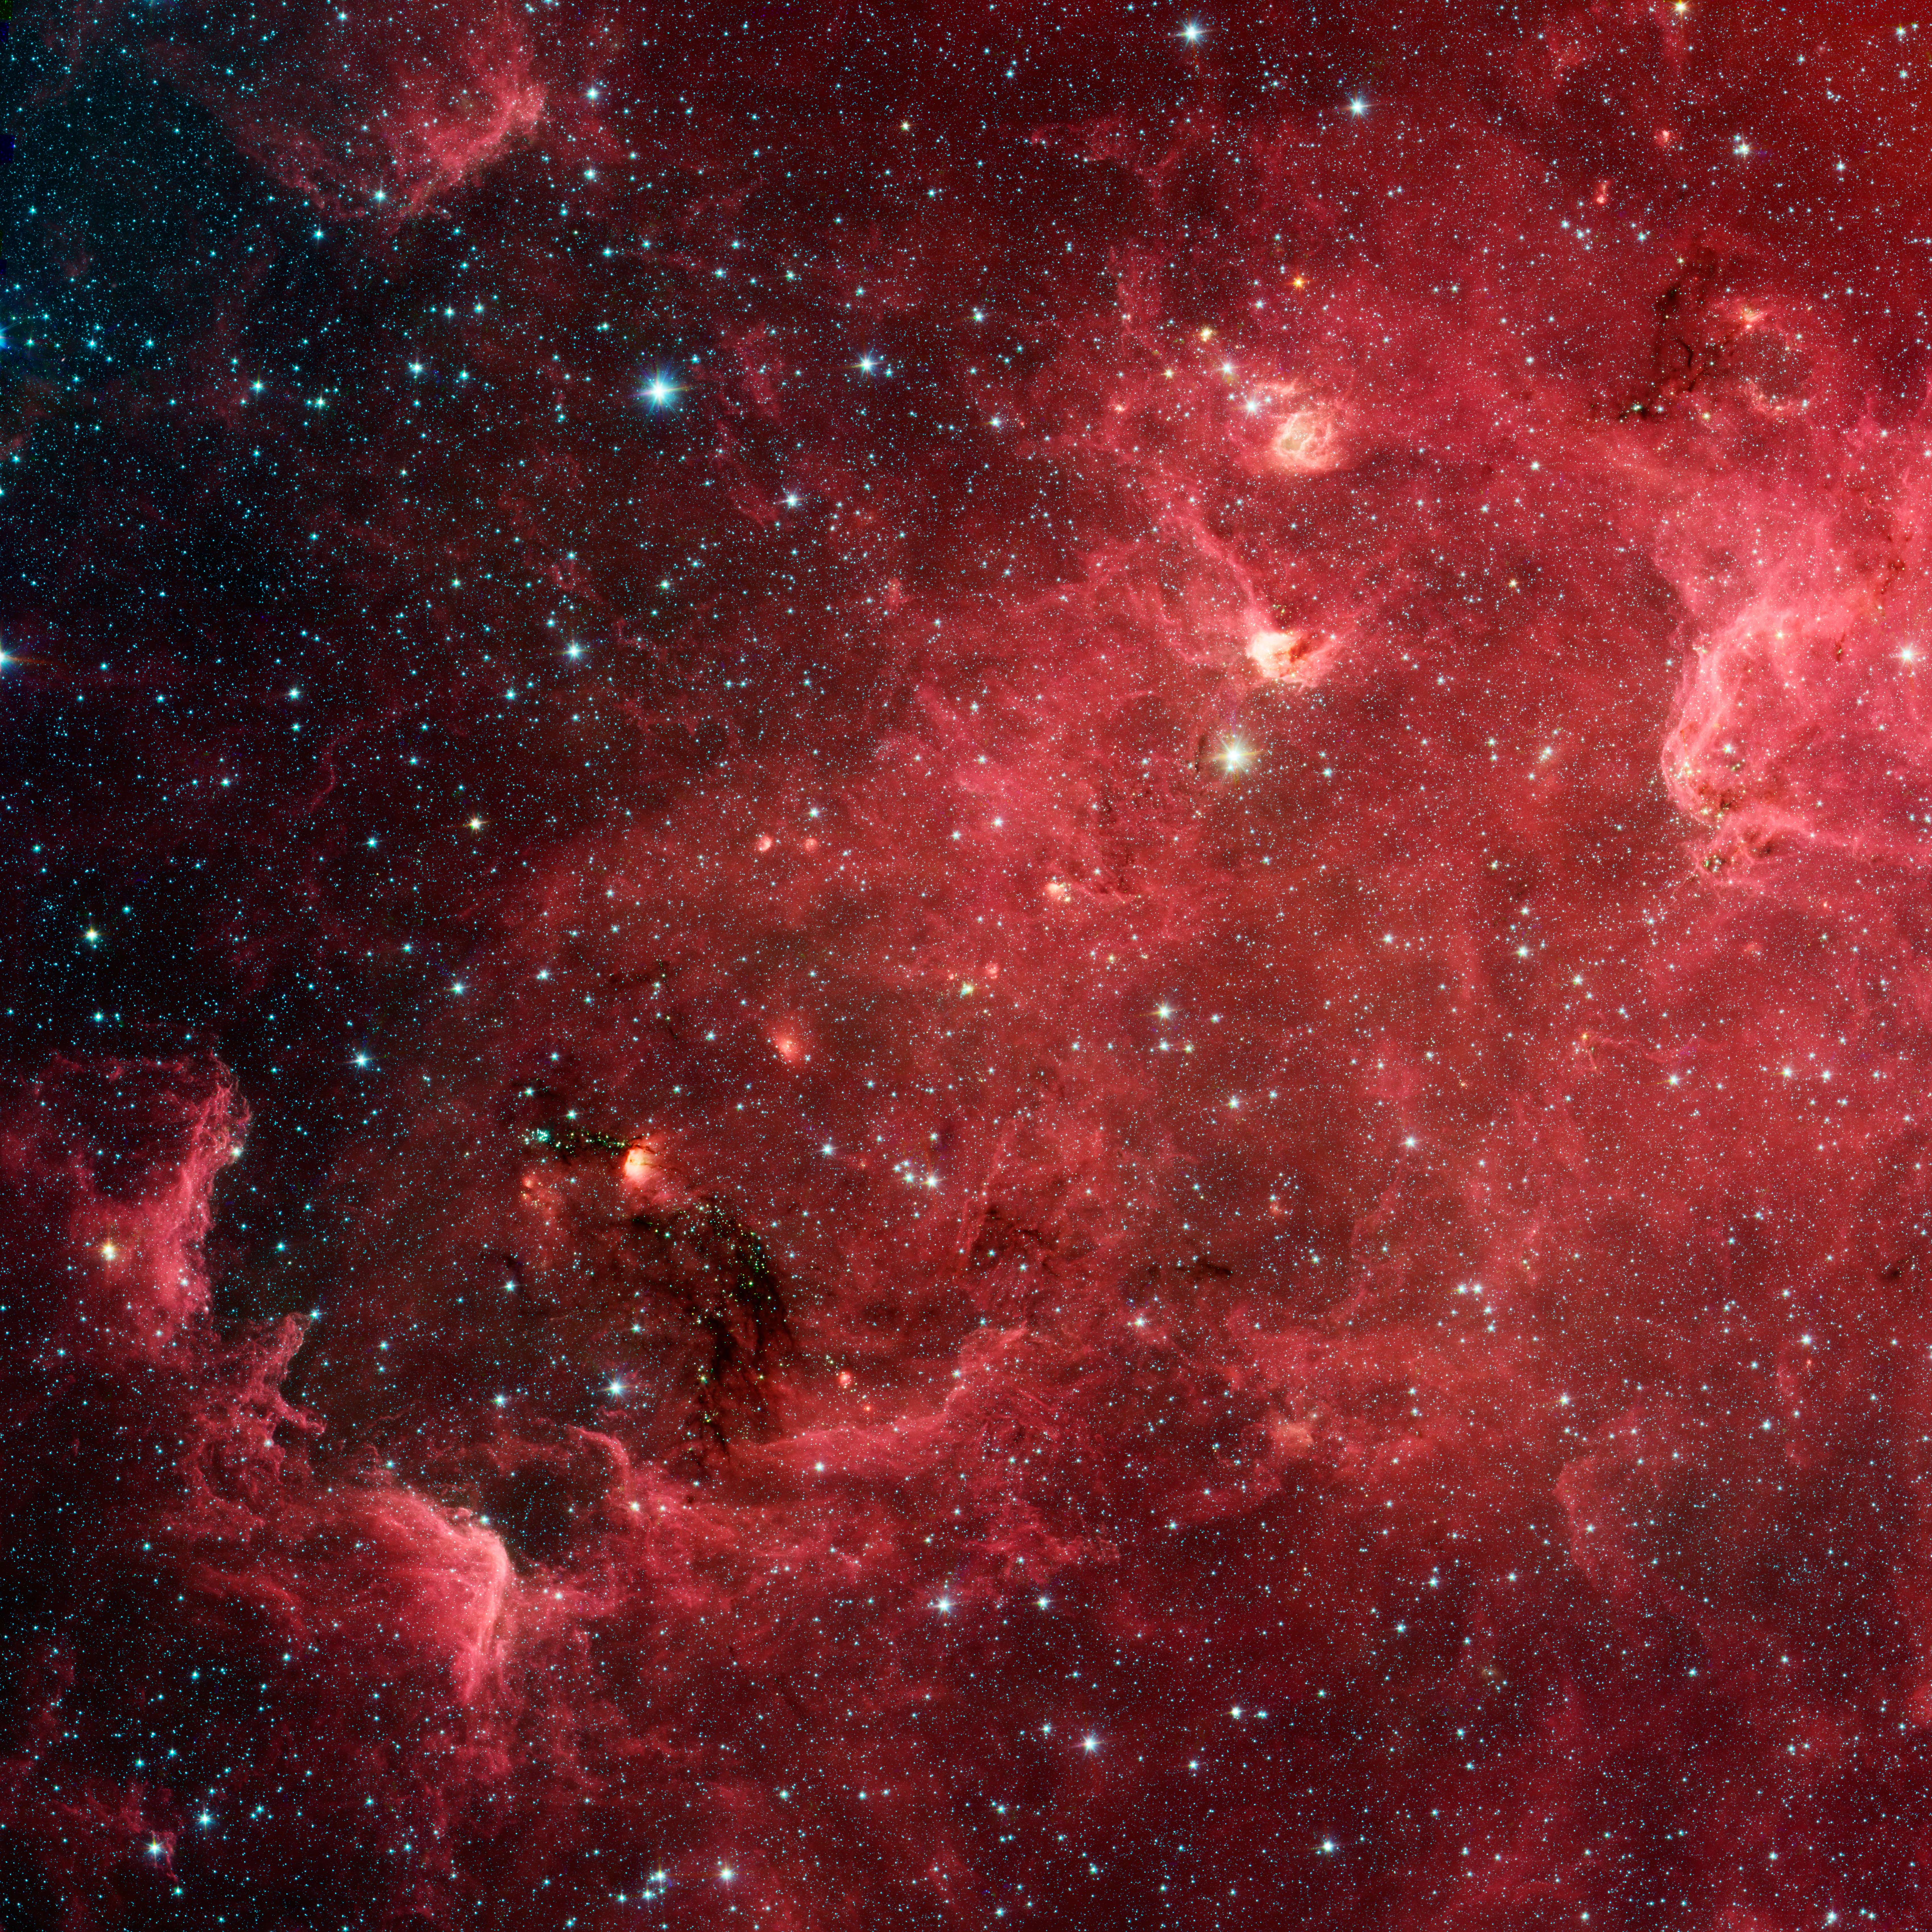

The Case of the Disappearing Continent

This swirling landscape of stars is known as the North America nebula. In visible light, the region resembles North America, but in this new infrared view from NASA's Spitzer Space Telescope, the continent disappears.

Where did the continent go? The reason you don't see it in Spitzer's view has to do, in part, with the fact that infrared light can penetrate dust whereas visible light cannot. Dusty, dark clouds in the visible image become transparent in Spitzer's view. In addition, Spitzer's infrared detectors pick up the glow of dusty cocoons enveloping baby stars.

Clusters of young stars (about one million years old) can be found throughout the image. Slightly older but still very young stars (about three to five million years) are also liberally scattered across the complex, with concentrations near the "head" region of the Pelican nebula, which is located to the right of the North America nebula (upper right portion of this image).

Some areas of this nebula are still very thick with dust and appear dark even in Spitzer's view. For example, the dark "river" in the lower left-center of the image -- in the Gulf of Mexico region -- are likely to be the youngest stars in the complex (less than a million years old).

This image contains data taken by Spitzer's infrared array camera at wavelengths of 3.6 (blue), 4.5 (green), 5.8 and 8.0 (red) microns.

Credit: NASA/JPL-Caltech/L. Rebull (SSC/Caltech)